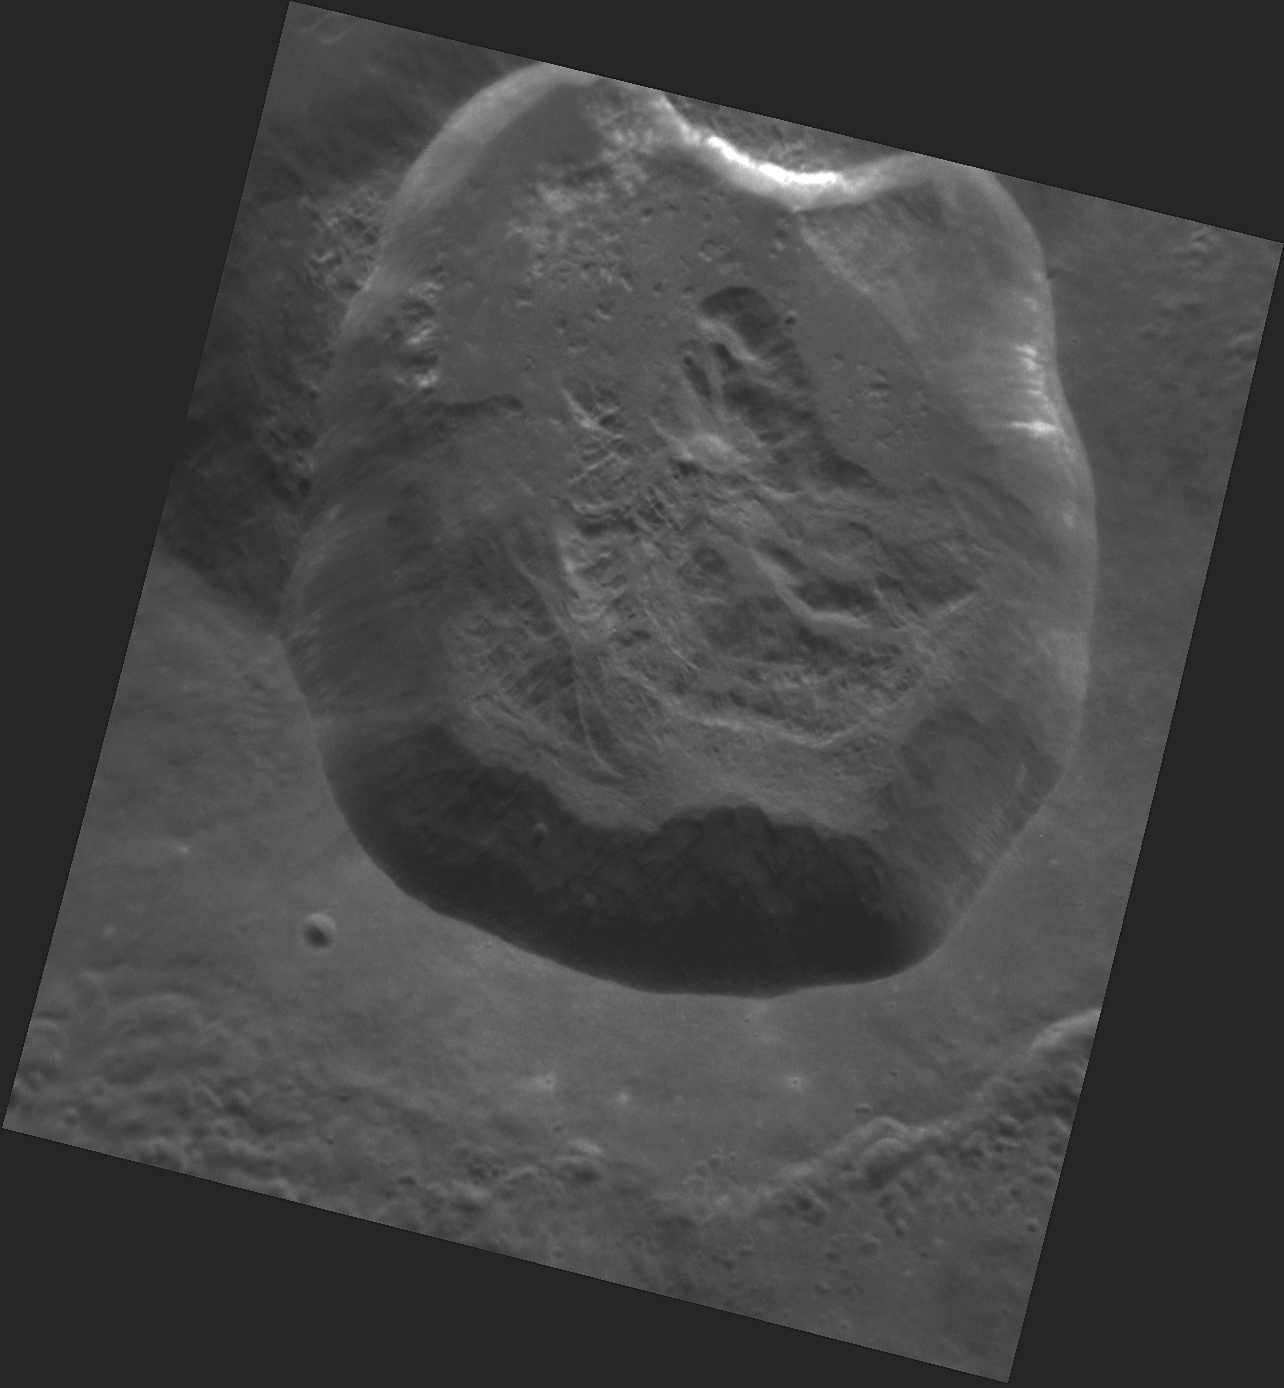

Revelations on Mercury

This image shows us a spectacular high-resolution view of newly named Ailey crater. Ailey is one of 23 Mercury craters recently assigned names by the IAU, and is named for the 20th century choreographer and activist Alvin Ailey. Ailey was best known for his role in revolutionizing African-American participation in 20th century concert dance and popularizing modern dance with pieces like his signature 1960 work, Revelations. Like its namesake, Ailey crater has revelations of its own, as landslides expose fresh material along the crater walls.

This image was acquired as a high-resolution targeted observation. Targeted observations are images of a small area on Mercury’s surface at resolutions much higher than the 200-meter/pixel morphology base map. It is not possible to cover all of Mercury’s surface at this high resolution, but typically several areas of high scientific interest are imaged in this mode each week.

Date acquired: December 22, 2011
Image Mission Elapsed Time (MET): 233052079
Image ID: 1168964
Instrument: Narrow Angle Camera (NAC) of the Mercury Dual Imaging System (MDIS)
Center Latitude: 45.51°
Center Longitude: 177.9° E
Resolution: 24 meters/pixel
Scale: Ailey crater is 21 km (13 mi.) in diameter
Incidence Angle: 46.2°
Emission Angle: 28.7°
Phase Angle: 74.9°

The MESSENGER spacecraft is the first ever to orbit the planet Mercury, and the spacecraft’s seven scientific instruments and radio science investigation are unraveling the history and evolution of the Solar System’s innermost planet. Visit the Why Mercury? section of this website to learn more about the key science questions that the MESSENGER mission is addressing. During the one-year primary mission, MDIS acquired 88,746 images and extensive other data sets. MESSENGER is now in a year-long extended mission, during which plans call for the acquisition of more than 80,000 additional images to support MESSENGER’s science goals.

These images are from MESSENGER, a NASA Discovery mission to conduct the first orbital study of the innermost planet, Mercury. For information regarding the use of images, see the MESSENGER image use policy.

Credit: NASA/Johns Hopkins University Applied Physics Laboratory/Carnegie Institution of Washington